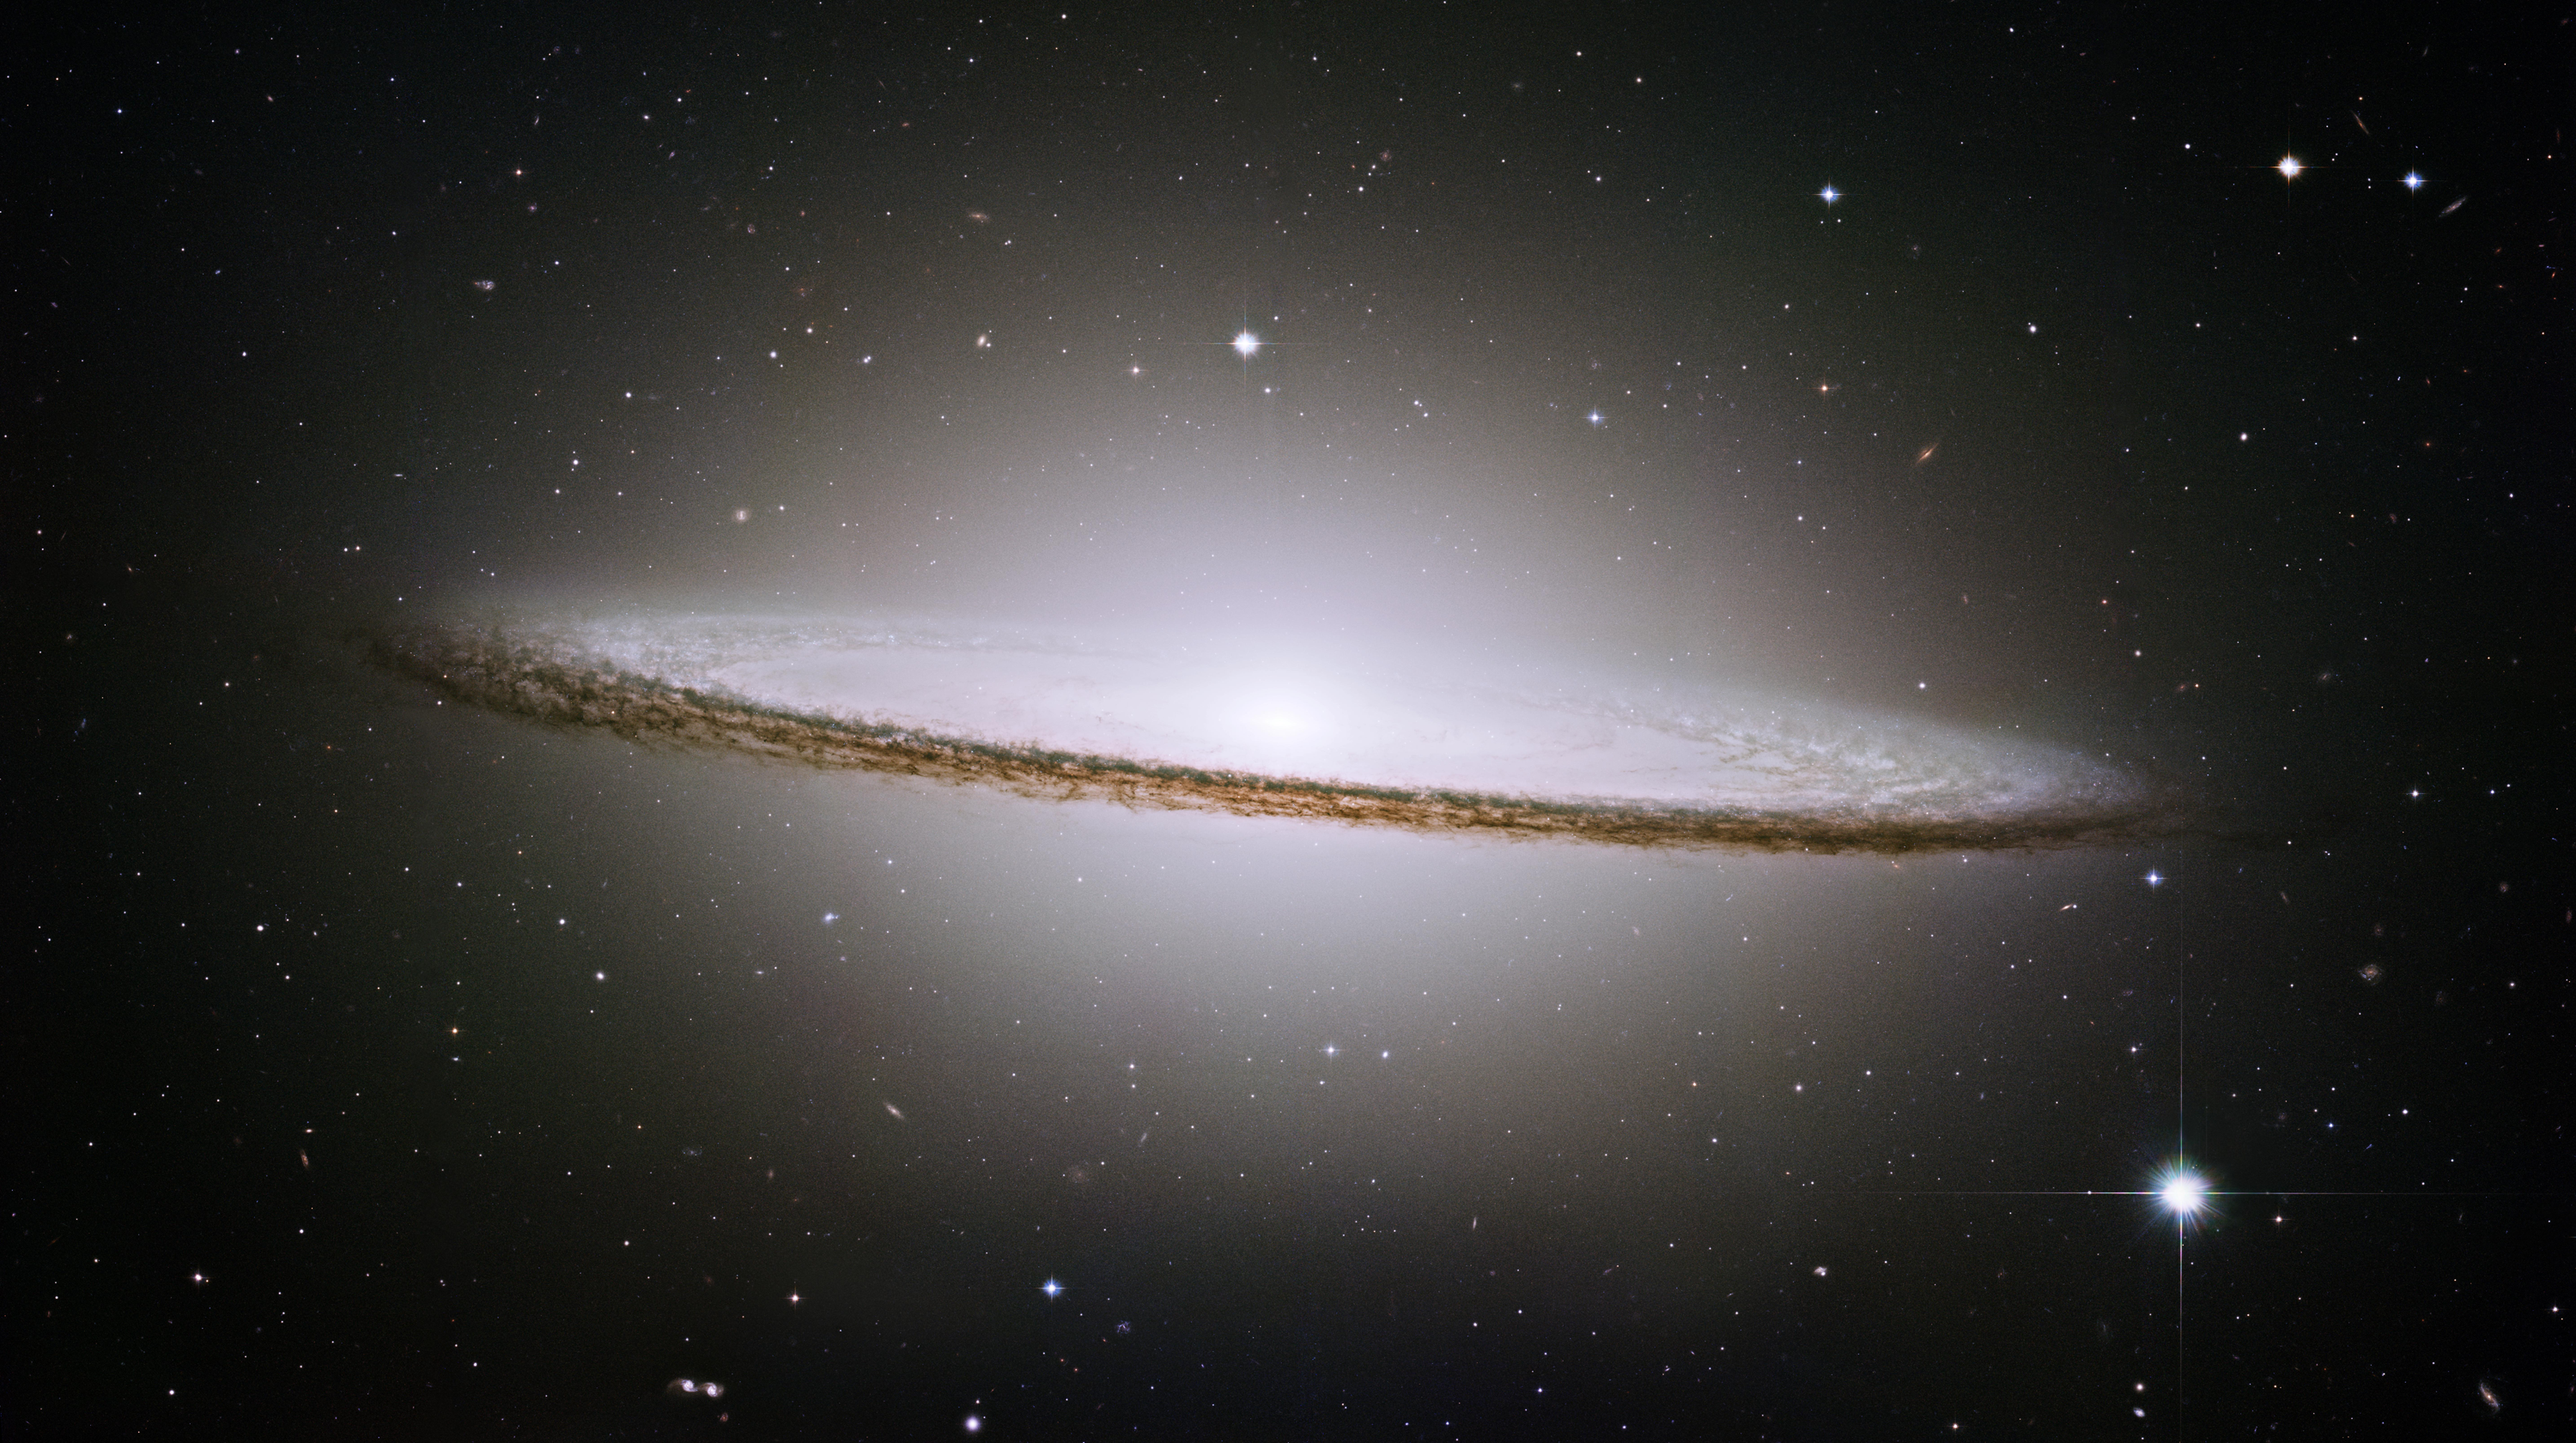

Hubble Image of the Sombrero Galaxy

The Hubble Space Telescopes obtained this image of one of the most popular sights in the universe. Messier 104 is commonly known as the Sombrero galaxy because in visible light, it resembles the broad-brimmed Mexican hat. In Hubble's visible light image, only the near rim of dust can be clearly seen in silhouette.

The Sombrero galaxy is located some 28 million light-years away. Viewed from Earth, it is just six degrees south of its equatorial plane.

The Hubble Heritage Team took these observations in May-June 2003 with the space telescope's Advanced Camera for Surveys. Images were taken in three filters (red, green, and blue) to yield a natural-color image. The team took six pictures of the galaxy and then stitched them together to create the final composite image. This magnificent galaxy has a diameter that is nearly one-fifth the diameter of the full Moon.

Credit: NASA/Hubble Space Telescope/Hubble Heritage Team